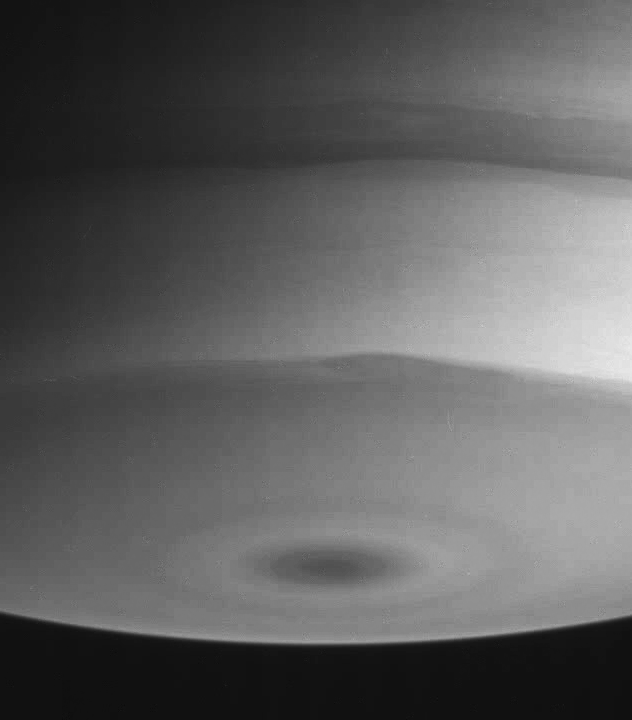

Waves and Curls

An interesting curl in the boundary of a dark polar collar, an area where the bright and dark regions of the atmosphere meet, is visible in this view of Saturn’s southern polar region.

The image was taken with the Cassini spacecraft narrow angle camera on July 21, 2004, from a distance of 6.4 million kilometers (4 million miles) from Saturn, through a filter sensitive to wavelengths of infrared light. The image scale is 38 kilometers (24 miles) per pixel. Contrast was slightly enhanced to bring out features in the atmosphere.

The Cassini-Huygens mission is a cooperative project of NASA, the European Space Agency and the Italian Space Agency. The Jet Propulsion Laboratory, a division of the California Institute of Technology in Pasadena, manages the Cassini-Huygens mission for NASA’s Office of Space Science, Washington, D.C. The Cassini orbiter and its two onboard cameras, were designed, developed and assembled at JPL. The imaging team is based at the Space Science Institute, Boulder, Colo.

Credit: NASA/JPL/Space Science Institute